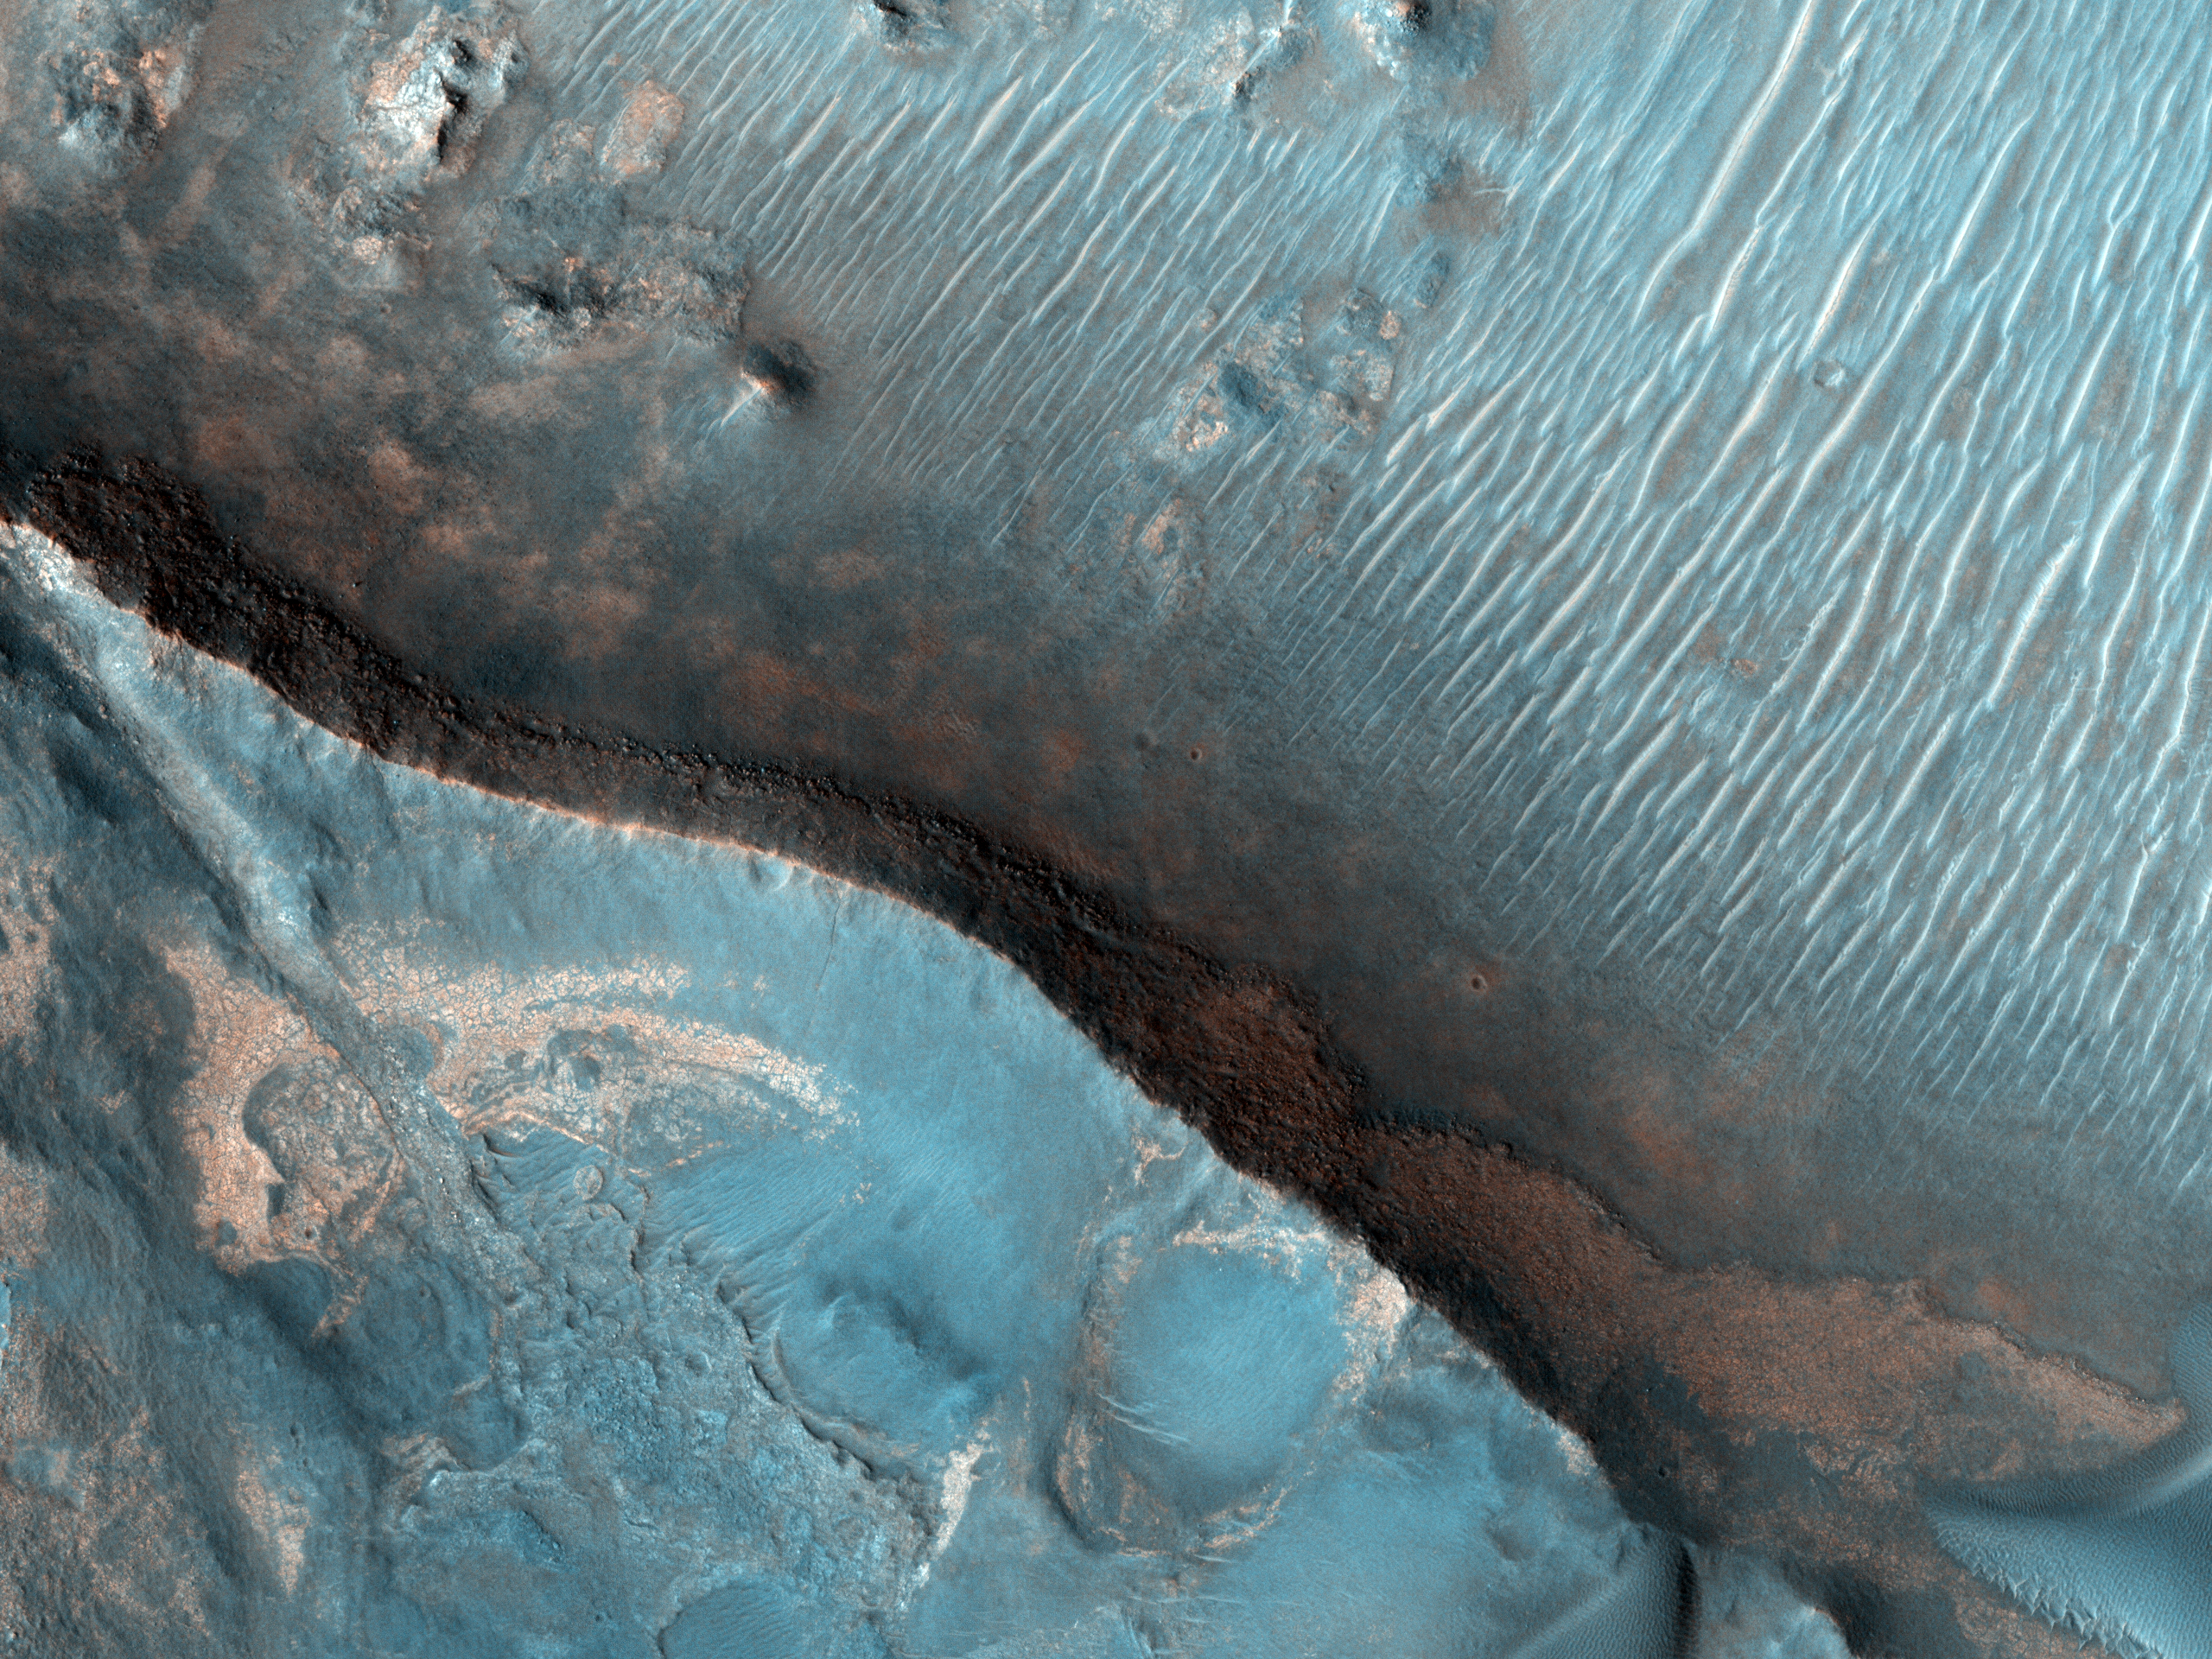

Nili Fossae Trough, Candidate MSL Landing Site

Figure 1

The Nili Fossae region of Mars is one of the largest exposures of clay minerals discovered by the OMEGA spectrometer on Mars Express and mapped in greater detail by the CRISM spectrometer on MRO (see the gallery).

In the High Resolution Imaging Science Experiment (HiRISE) IRB color (Figure 1), dark blue regions are basaltic in composition, including sand-sized material that bounces around in the wind to form dunes. Basalt in the most common type of volcanic rock on the Earth and other terrestrial planets.

The light-toned areas (with a variety of colors) and covered by small-scale fractures is the clay-rich material. Clay minerals contain hydrogen and oxygen (i.e., water) within their mineral structure, and may also preserve organic materials, so there is great interest in studying these deposits to understand past environments that could have supported life.

We are also releasing a video produced by the digital animation group at the Jet Propulsion Laboratory (JPL), scrolling from south to north over this image, as a simulation of the view from the MRO spacecraft.The colors have been specially enhanced for this video, beyond the standard enhancements applied to all HiRISE color images. A sample of the enhanced color is shown here; the purple areas are basaltic materials, orange areas are rich in clays, and the blue-green patches are outcops of unaltered rocks rich in the mineral pyroxene. This would be a wonderful place for detailed exploration by a rover like Mars Science Laboratory (MSL).

NASA’s Jet Propulsion Laboratory, a division of the California Institute of Technology in Pasadena, manages the Mars Reconnaissance Orbiter for NASA’s Science Mission Directorate, Washington. Lockheed Martin Space Systems, Denver, built the spacecraft. The High Resolution Imaging Science Experiment is operated by the University of Arizona, Tucson, and the instrument was built by Ball Aerospace & Technologies Corp., Boulder, Colo.

Originally released October 10, 2007

Credit: NASA/JPL-Caltech/University of Arizona